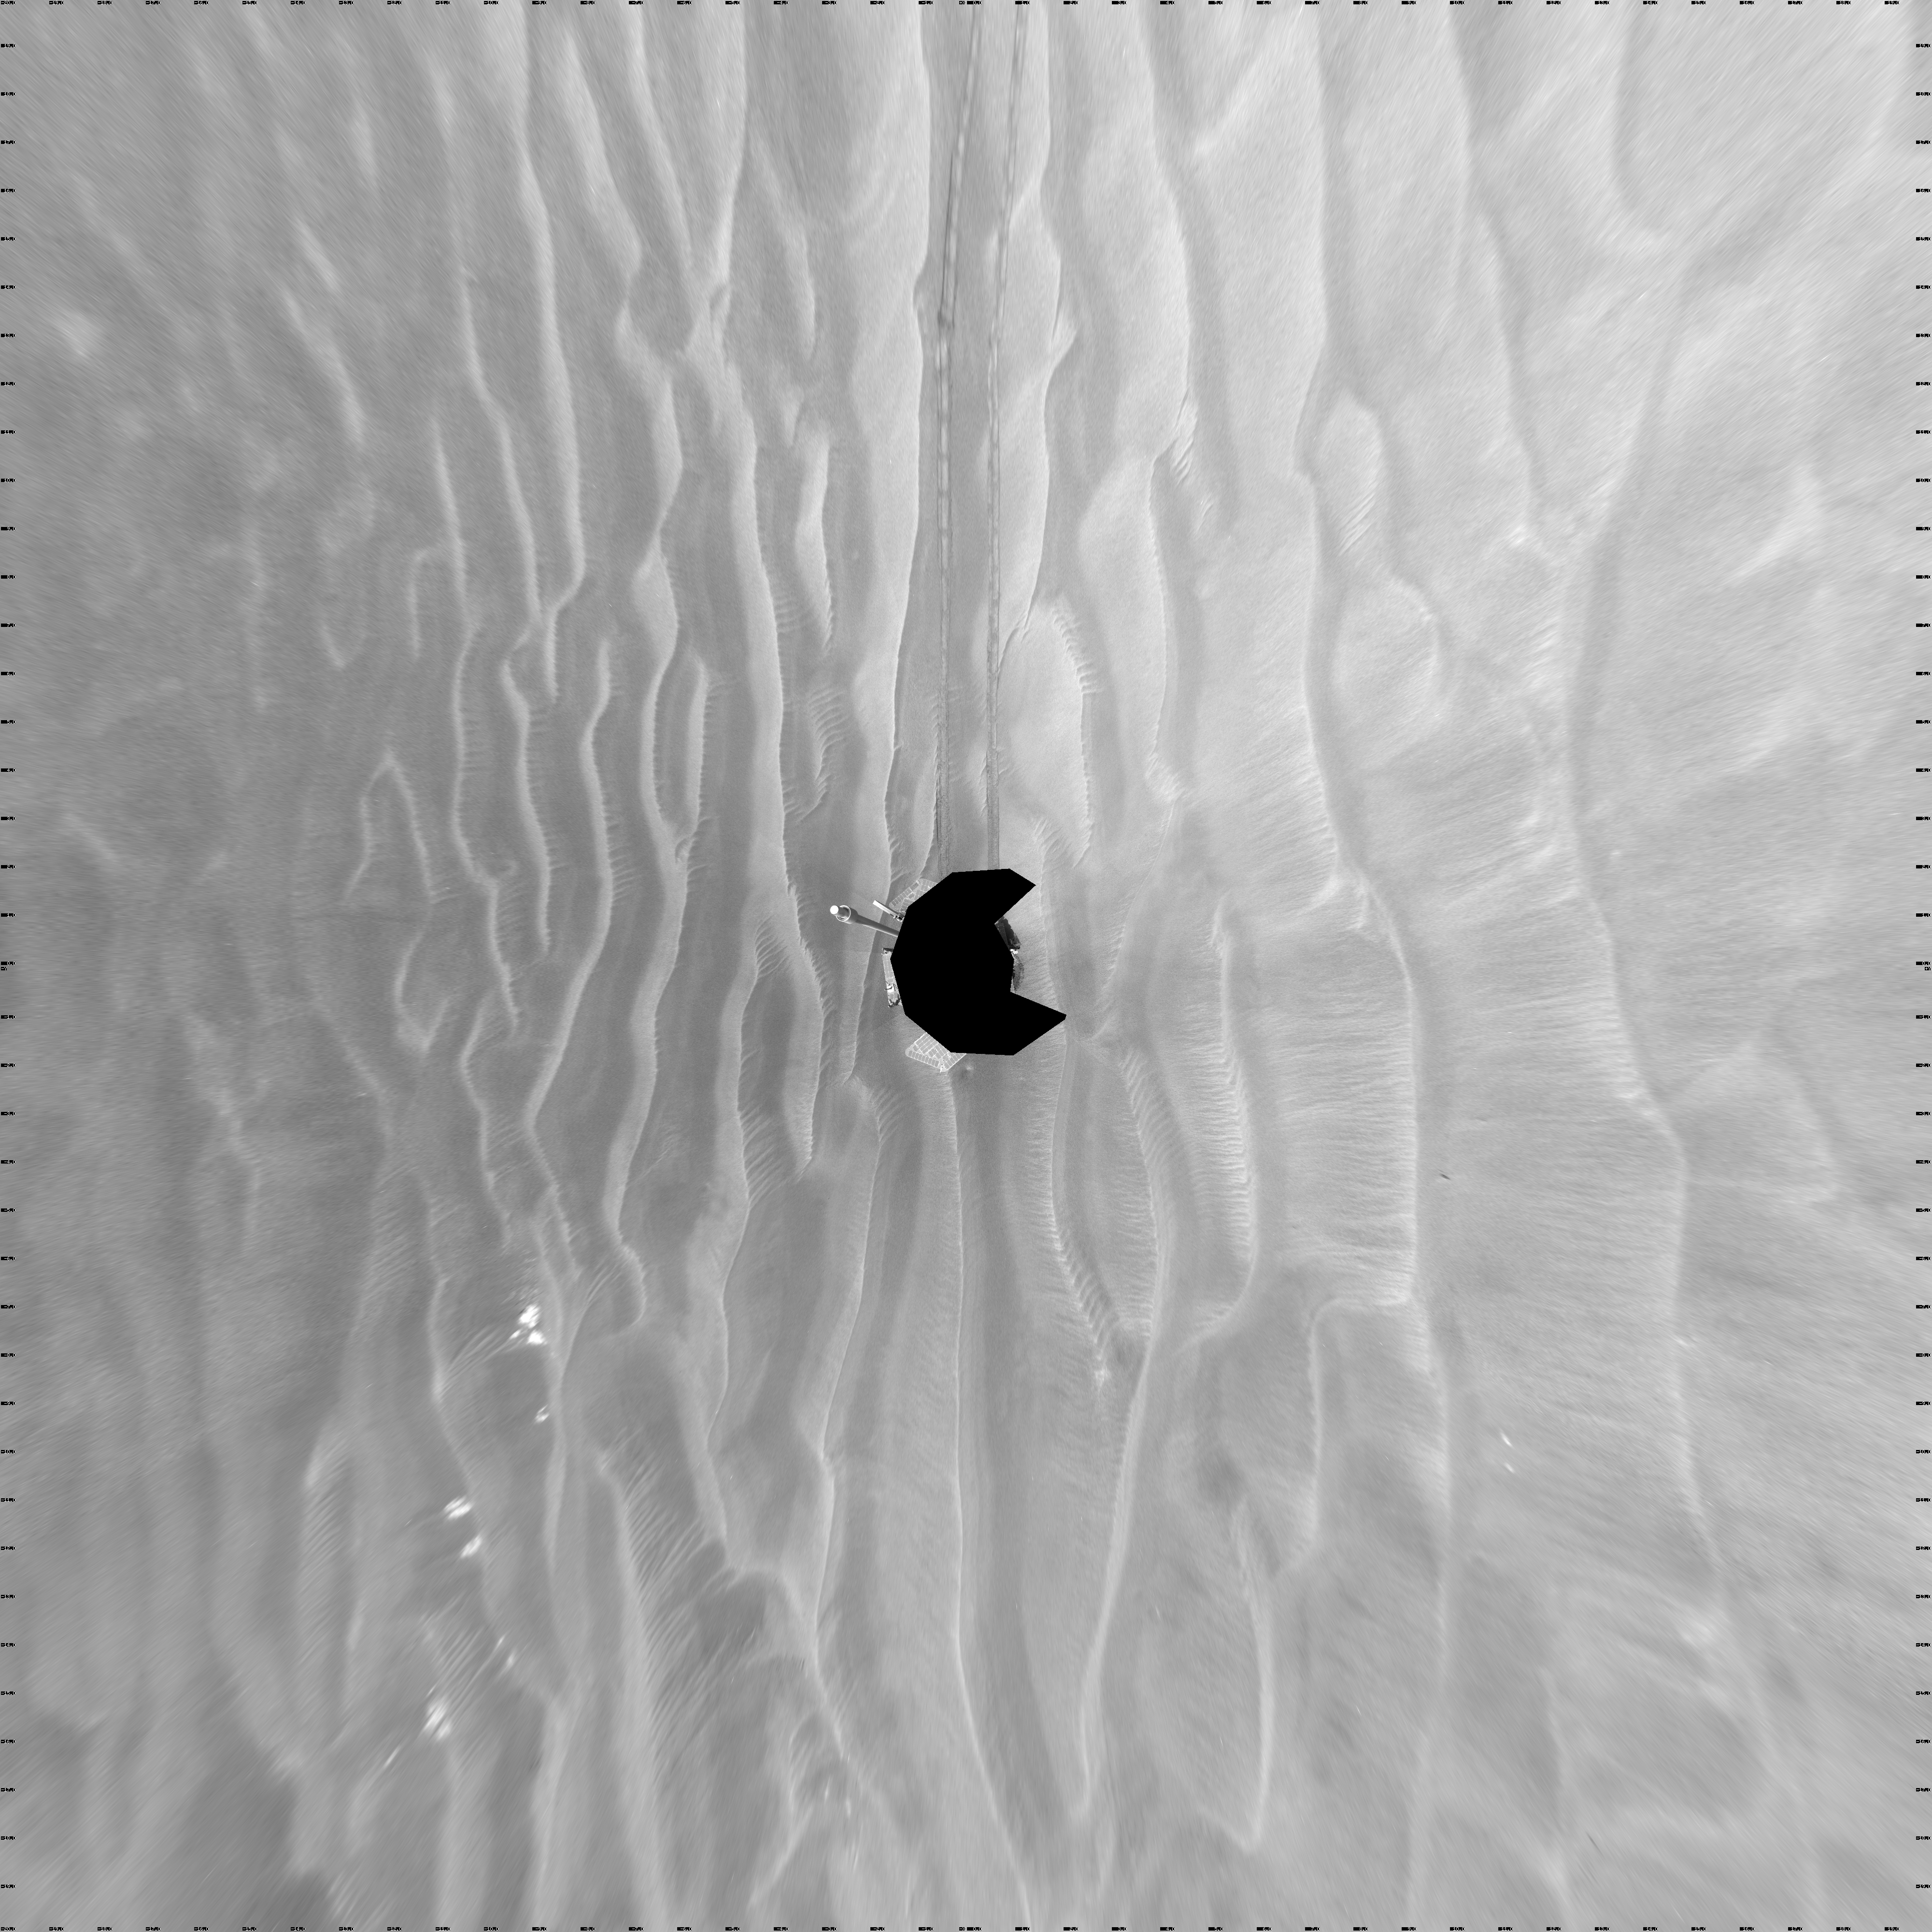

Opportunity’s View After 72-Meter Drive, Sol 1912 (Vertical)

NASA’s Mars Exploration Rover Opportunity used its navigation camera to take the images combined into this 360-degree view of the rover’s surroundings on the 1,912th Martian day, or sol, of its surface mission (June 10, 2009).

Opportunity had driven 72.3 meters southward (237 feet) that sol. Engineers drove the rover backward as a strategy to counteract an increase in the amount of current drawn by the drive motor of the right-front wheel.

North is at the top of the image; south at the bottom. Opportunity’s position on Sol 1912 was about 2.5 kilometers (1.6 miles) south-southwest of Victoria Crater. For scale, the distance between the parallel wheel tracks is about 1 meter (about 40 inches).

This view is presented as a vertical projection with geometric seam correction.

Credit: NASA/JPL-Caltech